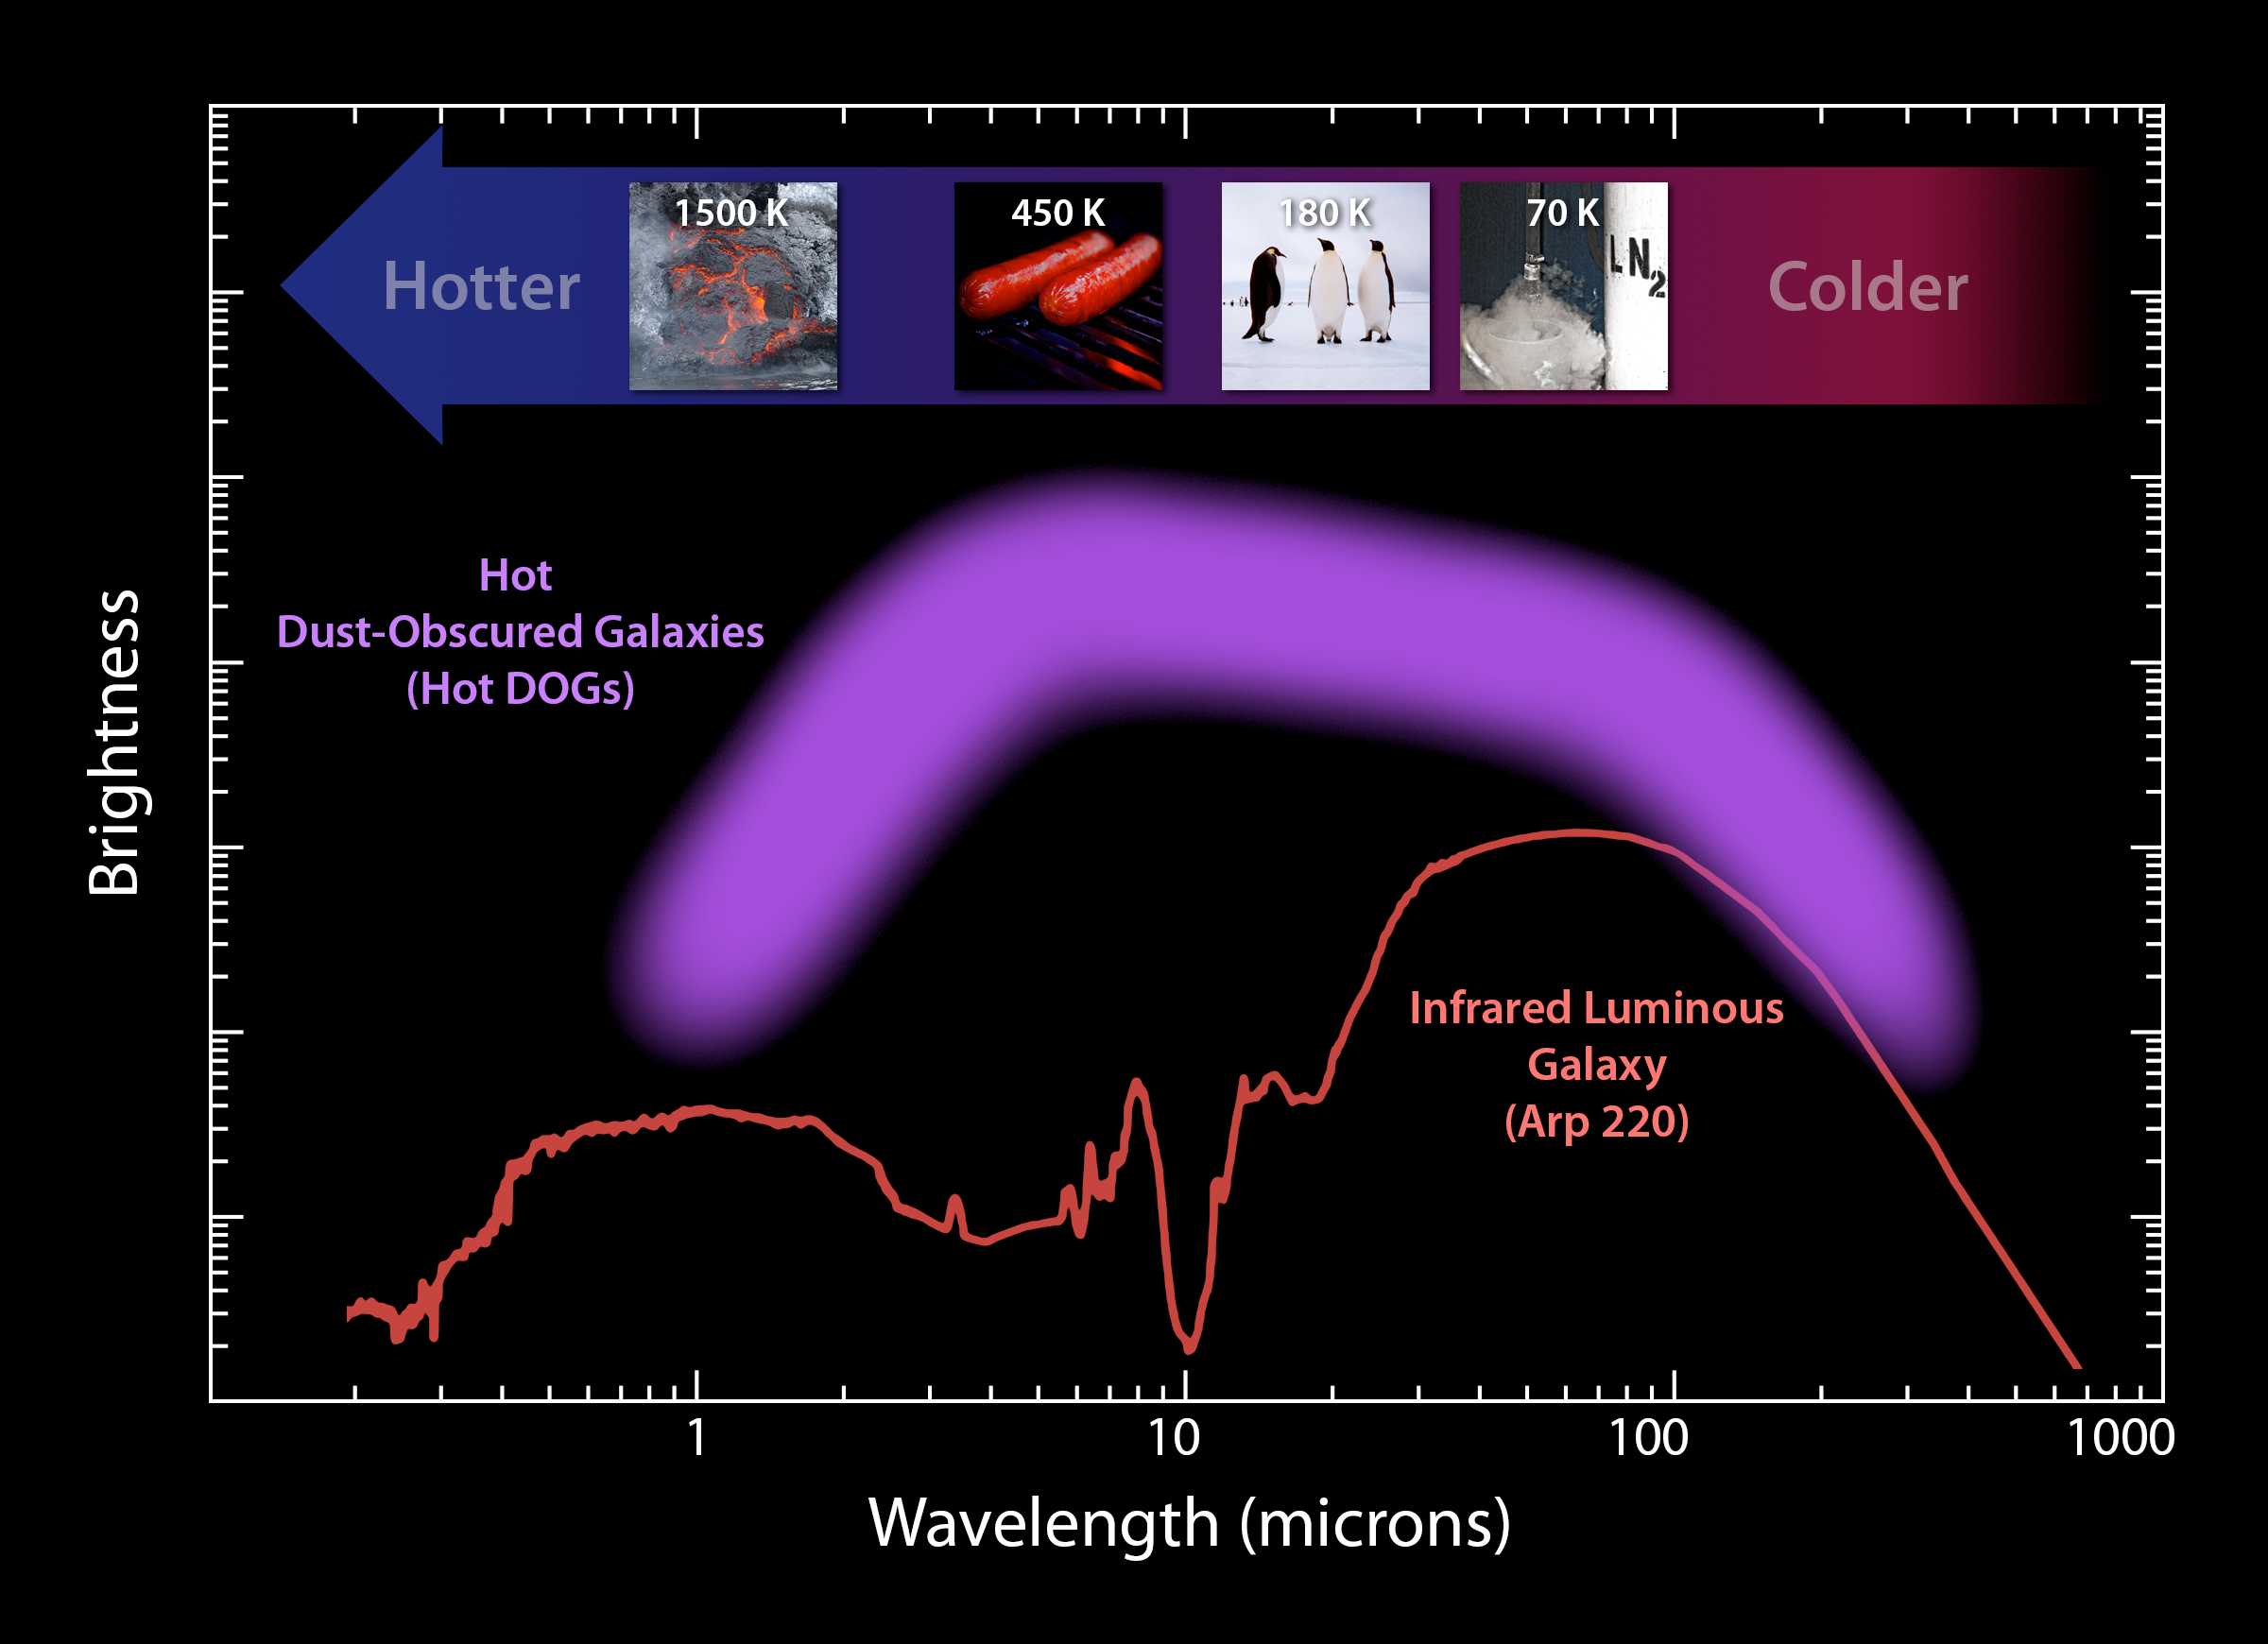

Analyzing Hot DOG Galaxies

This plot illustrates the new population of “hot DOGs,” or hot dust-obscured objects, found by WISE. The purple band represents the range of brightness observed for the extremely dusty objects. These powerful galaxies, which host active supermassive black holes at their cores, pour out enormous amounts of light at infrared wavelengths, while their visible light is blocked by dust.

Visible light we see with our eyes has shorter wavelengths than one micron, while the longest wavelengths shown here come from observations with the Caltech Submillimeter Observatory on Mauna Kea, Hawaii. The red line shows the brightness profile, or spectral energy distribution, of a proto-typical infrared luminous galaxy.

The small images near the top show more familiar objects at a range of temperatures from 70 Kelvin, or minus 330 degrees Fahrenheit, for liquid nitrogen, to 1,500 Kelvin, or 2,240 degrees Fahrenheit, for lava. The energy from hotter objects peaks at shorter wavelengths.

The extreme WISE objects represented by the purple band are much brighter — and peak at much shorter, or hotter, wavelengths — than the typical infrared luminous galaxy, hence their nickname: hot dust-obscured galaxies or Hot DOGs.

NASA’s Jet Propulsion Laboratory, Pasadena, Calif., manages, and operated WISE for NASA’s Science Mission Directorate. The spacecraft was put into hibernation mode after it scanned the entire sky twice, completing its main objectives. Edward Wright is the principal investigator and is at UCLA. The mission was selected competitively under NASA’s Explorers Program managed by the agency’s Goddard Space Flight Center in Greenbelt, Md. The science instrument was built by the Space Dynamics Laboratory in Logan, Utah. The spacecraft was built by Ball Aerospace & Technologies Corp. in Boulder, Colo. Science operations and data processing take place at the Infrared Processing and Analysis Center at the California Institute of Technology in Pasadena. Caltech manages JPL for NASA.

Credit: NASA/JPL-Caltech/UCLA